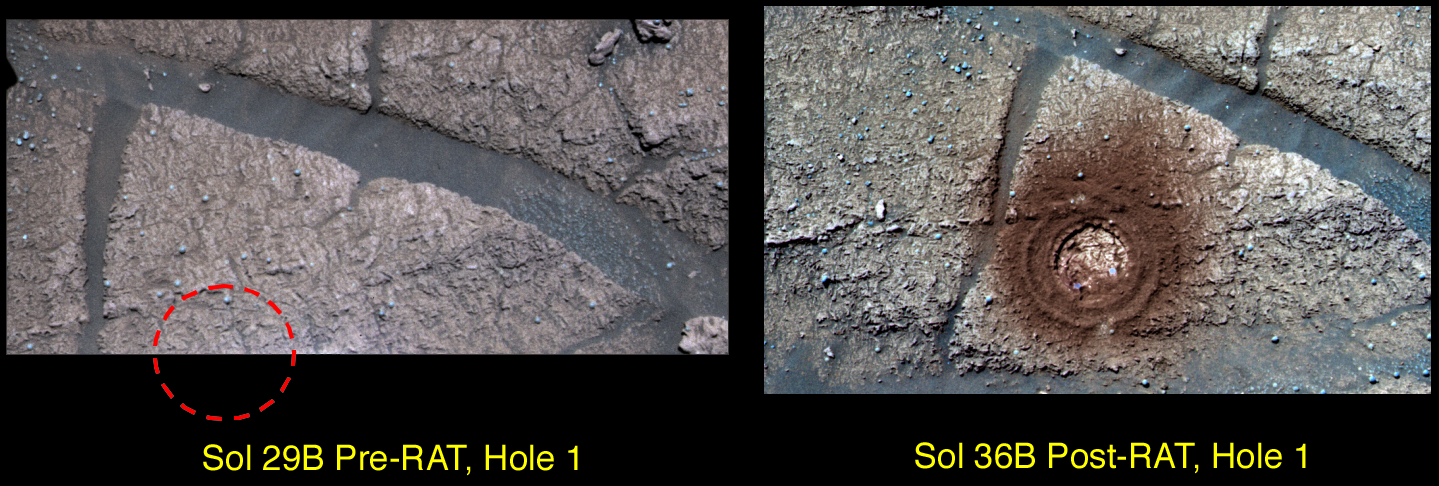

Messy Grind

This image shows the results of the Mars Exploration Rover Opportunity’s grinding of its first target with the rock abrasion tool, located on its instrument deployment device, or “arm.” The target, called “McKittrick,” is located on the “El Capitan” region of the rock outcrop at Meridiani Planum, Mars.

The grinding process at “McKittrick” has generated a significant amount of fine-grained, reddish dust. Color and spectral properties of the dust show that it may contain some fine-grained crystalline red hematite. This image is an enhanced color composite generated from three different panoramic camera filters.

Credit: NASA/JPL/Cornell